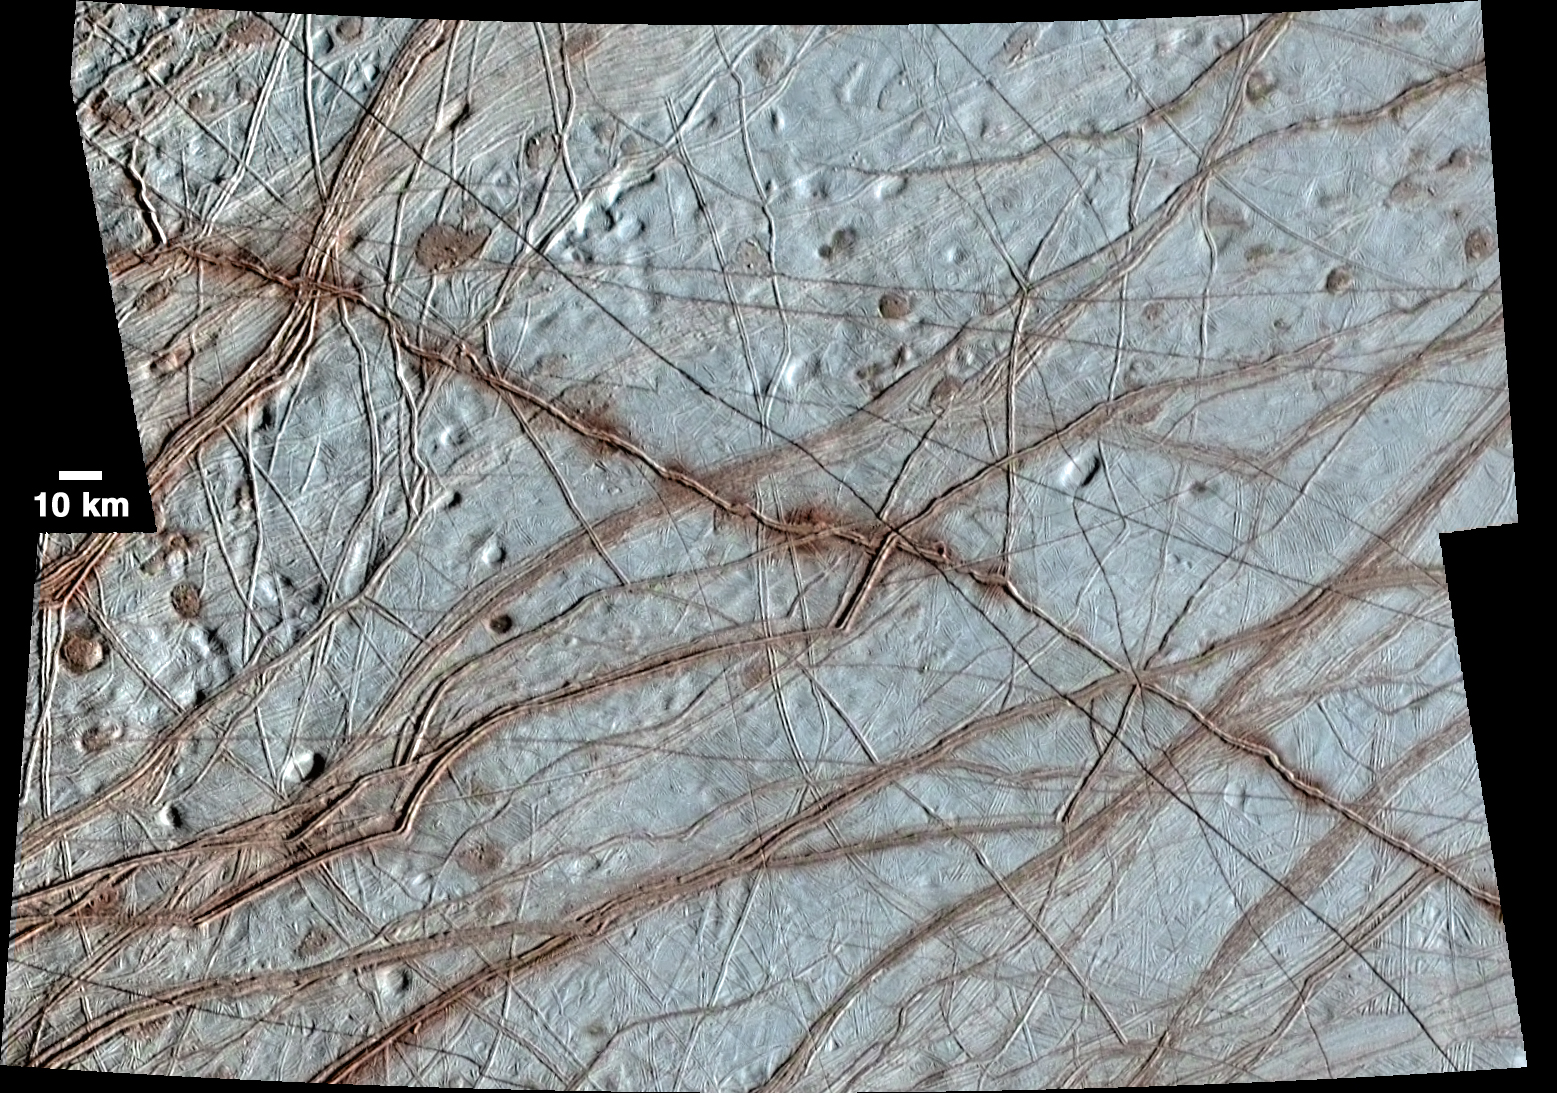

Europa’s Rhadamanthys Linea

Europa’s surface is covered with a vast network of linear features such as cracks, ridges, and bands, as well as other smaller circular features that include pits, spots, domes, and microchaos. This image, created from clear-filter images taken on the Galileo spacecraft’s 17th orbit around Jupiter and colorized with lower-resolution images taken on Galileo’s first orbit around Jupiter (link to , shows a huge variety of these feature types. Of particular note is the prominent ridge at the center of the image, called Rhadamanthys Linea. While most ridges have a reddish appearance in colorized images such as this enhanced color version, Rhadamanthys appears to have uneven blotches of darker, redder material which are more prominent in some locations than in others. Some scientists have interpreted the appearance of Rhadamanthys to indicate that it is a recently, or perhaps currently, active feature on Europa’s surface.

More on Rhadamanthys can be seen here:

This image was taken using the Galileo Solid-State Imager (SSI) at a resolution of 224 meters per pixel. North is at the top, and the image is centered approximately at 30 degrees north latitude and 220 degrees longitude. The image was taken on September 26, 1998.

The Galileo mission was managed by NASA’s Jet Propulsion Laboratory in Pasadena, California, for the agency’s Science Mission Directorate in Washington. JPL is a division of the California Institute of Technology, Pasadena.

Credit: NASA/JPL-Caltech/University of Arizona